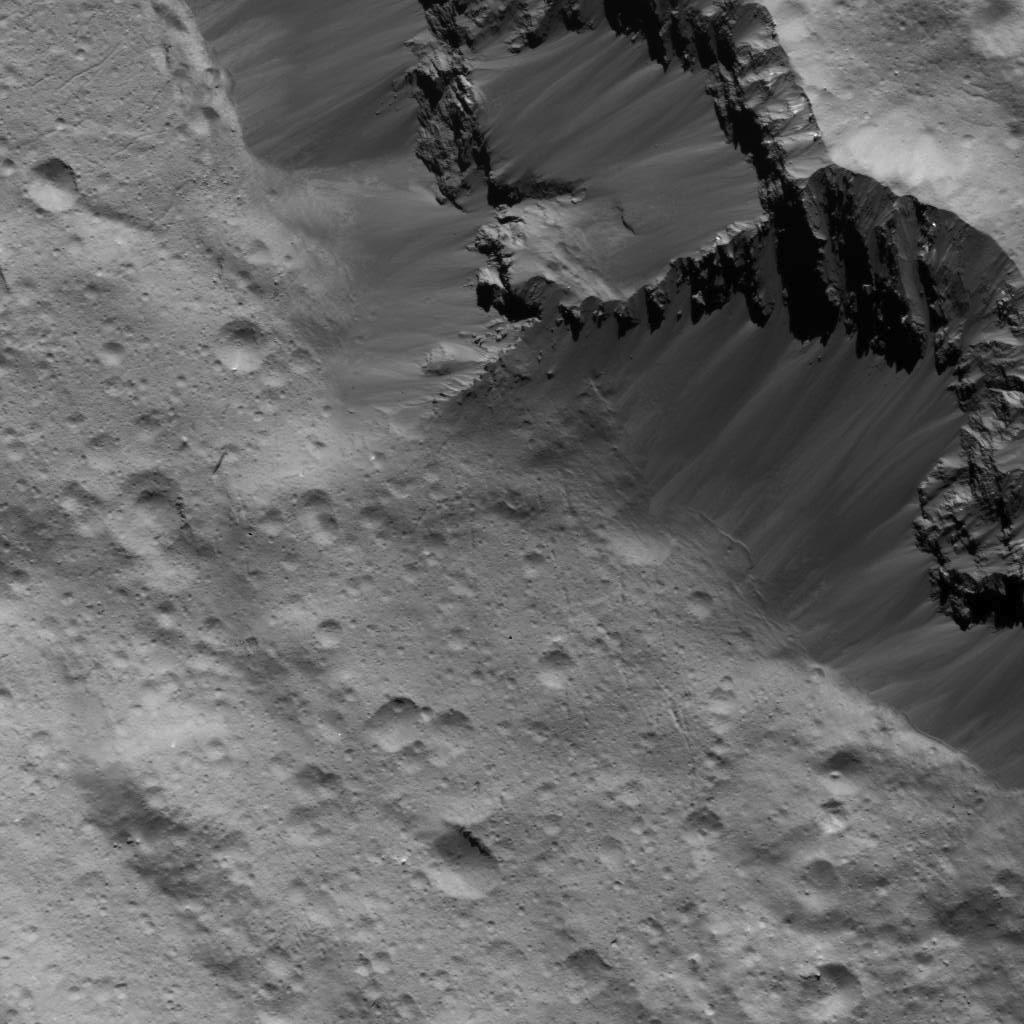

Landslides Along Occator Crater’s Wall

This image was obtained by NASA’s Dawn spacecraft on July 16, 2018 from an altitude of about 47 miles (76 kilometers).

The center of this picture is located at about 14.7 degrees north latitude and 241.5 degrees east longitude.

Dawn’s mission is managed by JPL for NASA’s Science Mission Directorate in Washington. Dawn is a project of the directorates Discovery Program, managed by NASA’s Marshall Space Flight Center in Huntsville, Alabama. JPL is responsible for overall Dawn mission science. Orbital ATK Inc., in Dulles, Virginia, designed and built the spacecraft. The German Aerospace Center, Max Planck Institute for Solar System Research, Italian Space Agency and Italian National Astrophysical Institute are international partners on the mission team.

Credit: NASA/JPL-Caltech/UCLA/MPS/DLR/IDA